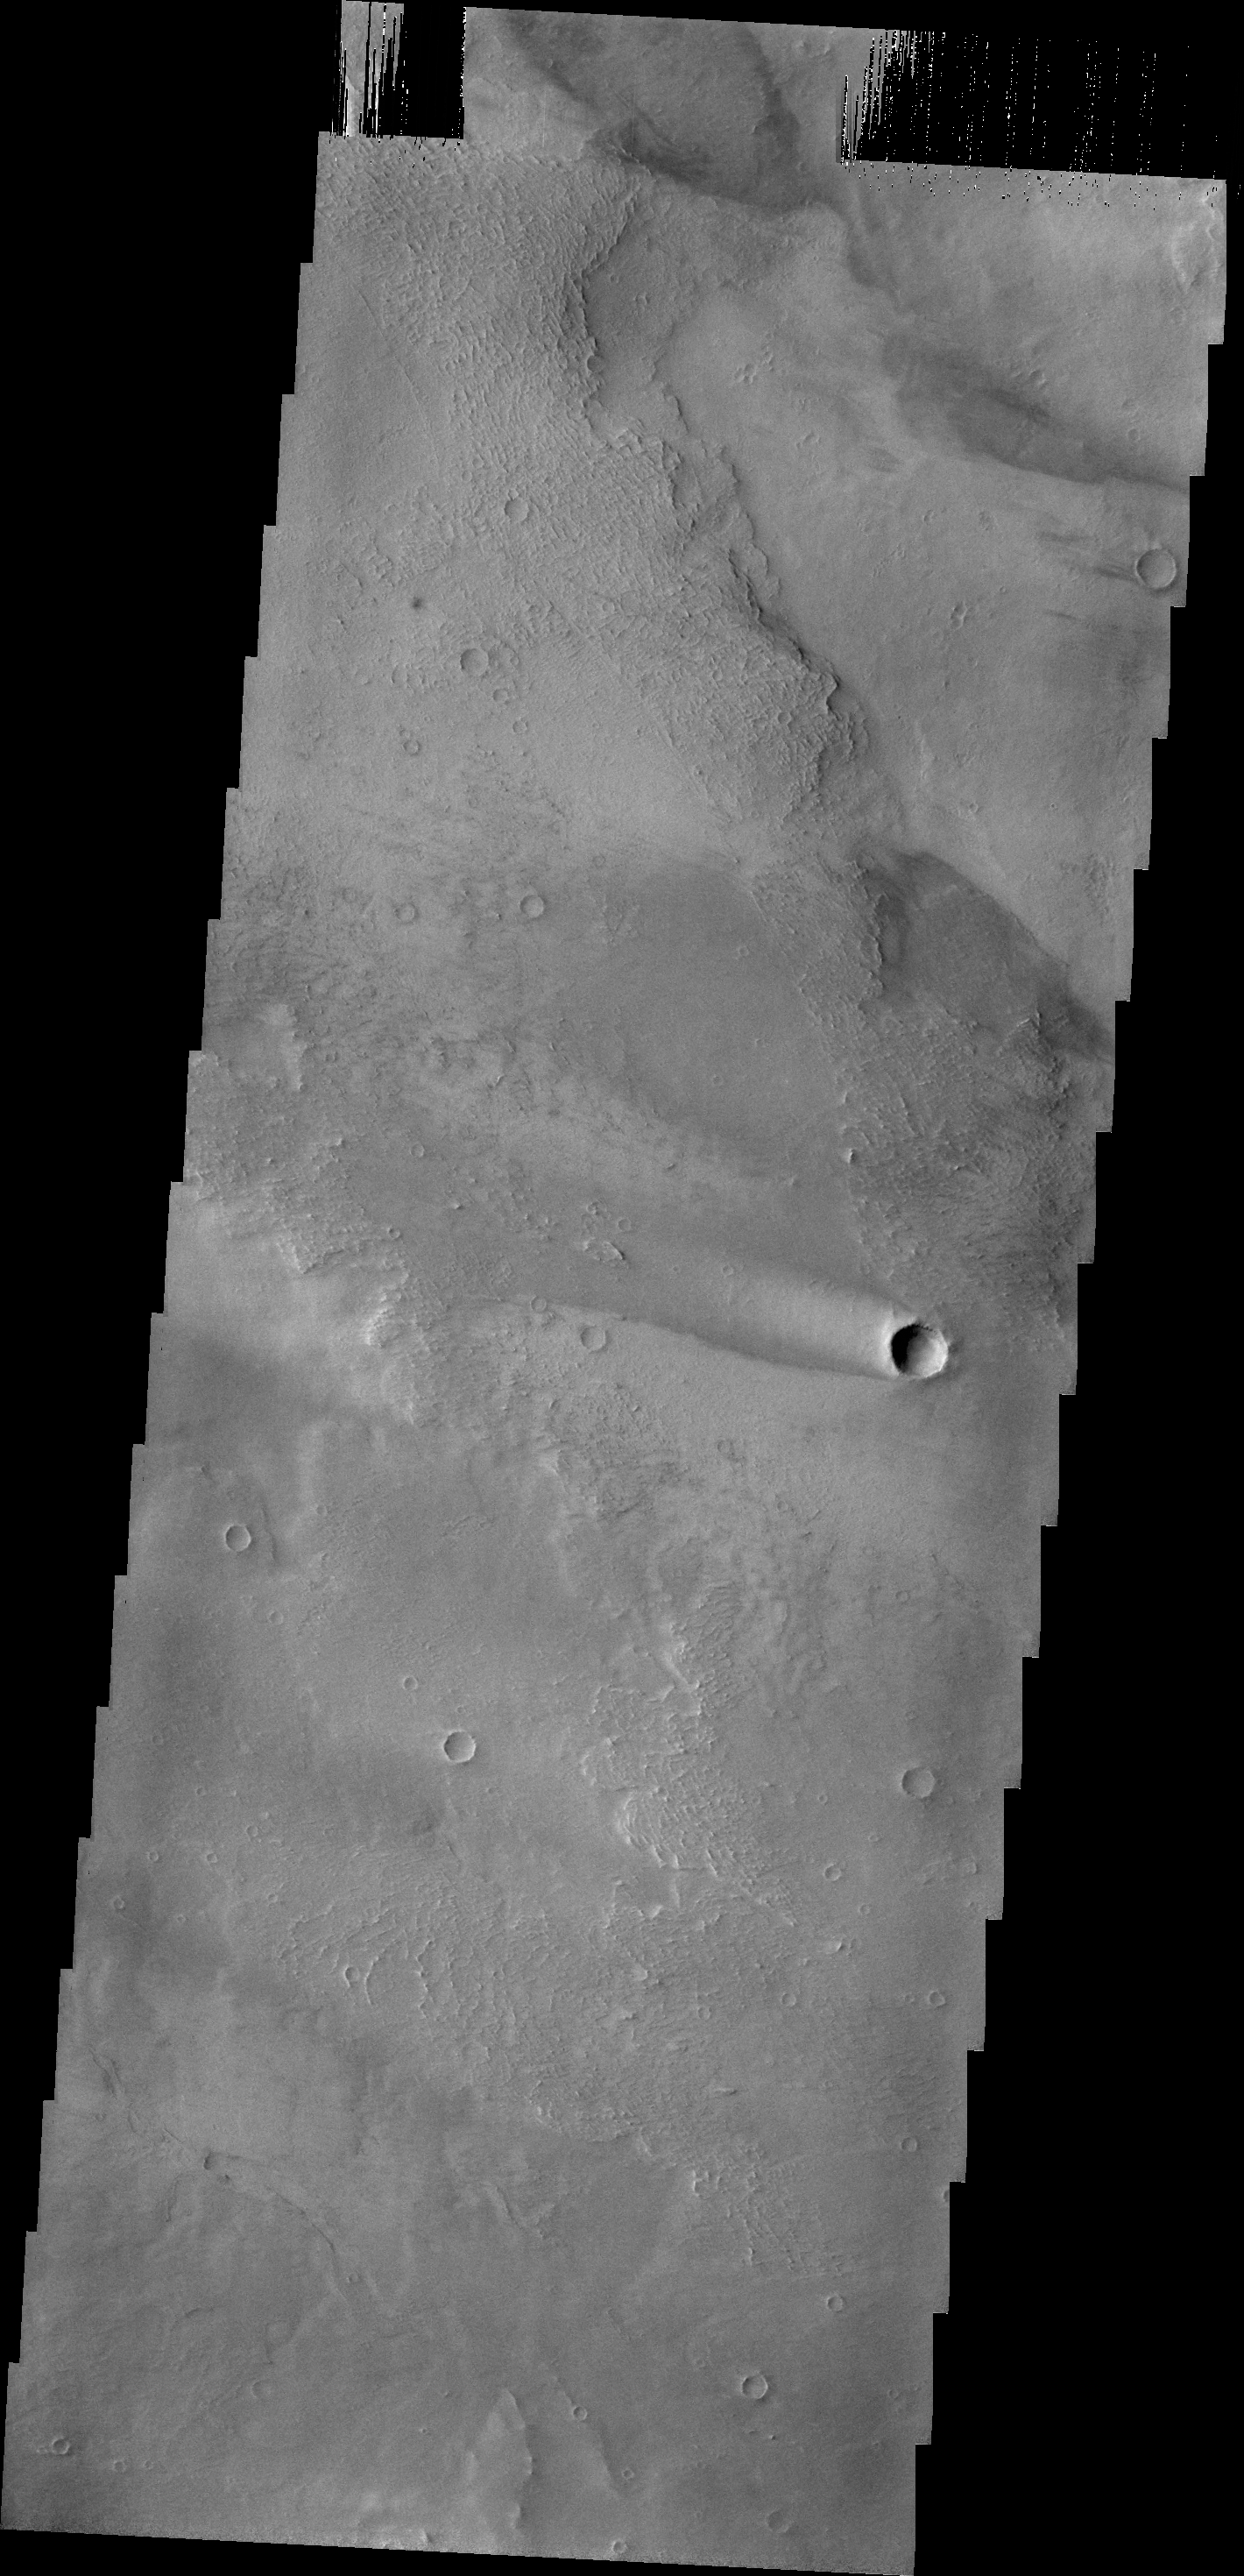

Windstreak

This windstreak is located on the volcanic flows of Daedalia Planum.

Credit: NASA/JPL/ASU